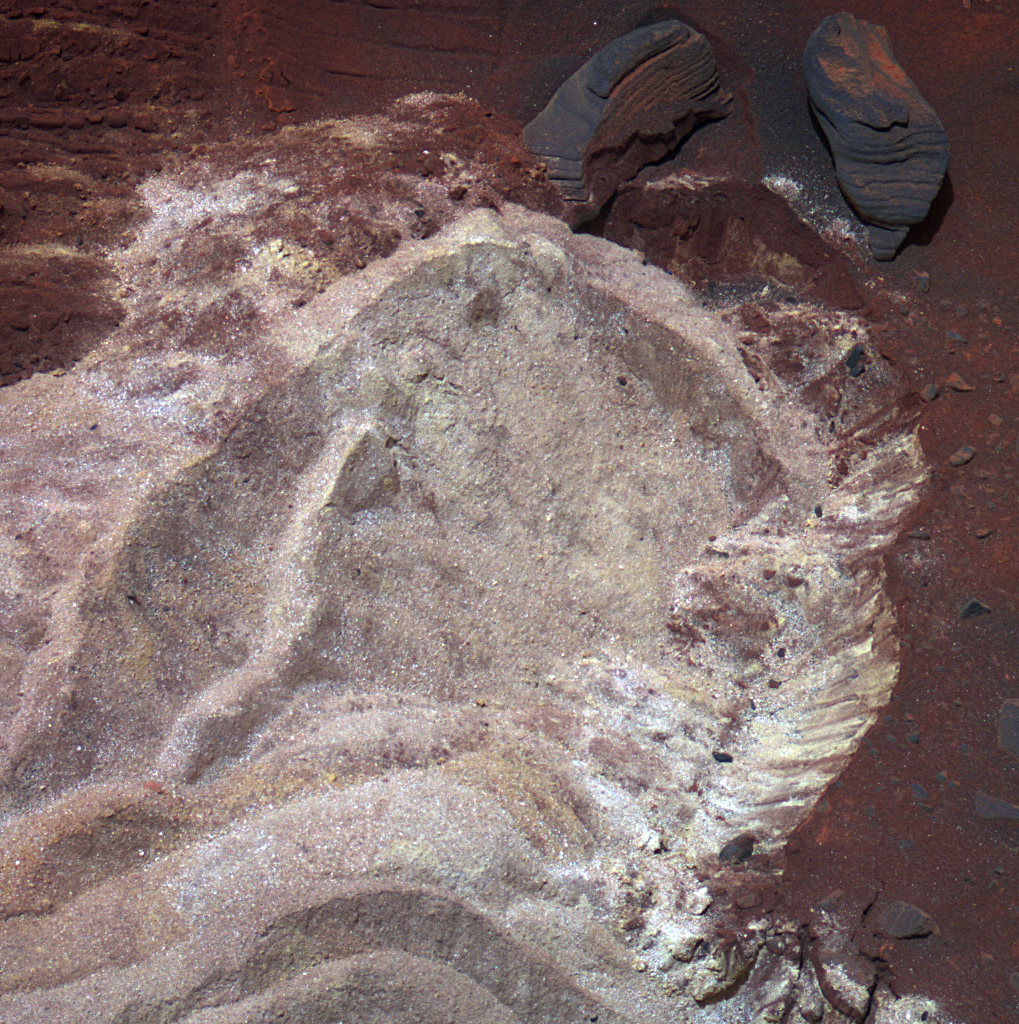

Variations in Soft Soil of ‘Troy’ (False Color)

The soft soil exposed when wheels of NASA’s Mars Exploration Rover Spirit dug into a patch of ground dubbed “Troy” exhibit variations in hue visible in this image, in which the colors have been stretched to emphasize the differences.

Spirit used its panoramic camera during the 1,892nd Martian day, or sol, of the rover’s mission on Mars (April 29, 2009) to take the three images combined into this composite image. The three images were taken through filters centered at wavelengths of 750 nanometers, 530 nanometers and 430 nanometers. Spirit had become embedded at Troy by about a week later.

The two rocks near the upper right corner of this view are each about 10 centimeters (4 inches) long and 2 to 3 centimeters (1 inch) wide.

Credit: NASA/JPL-Caltech/Cornell University